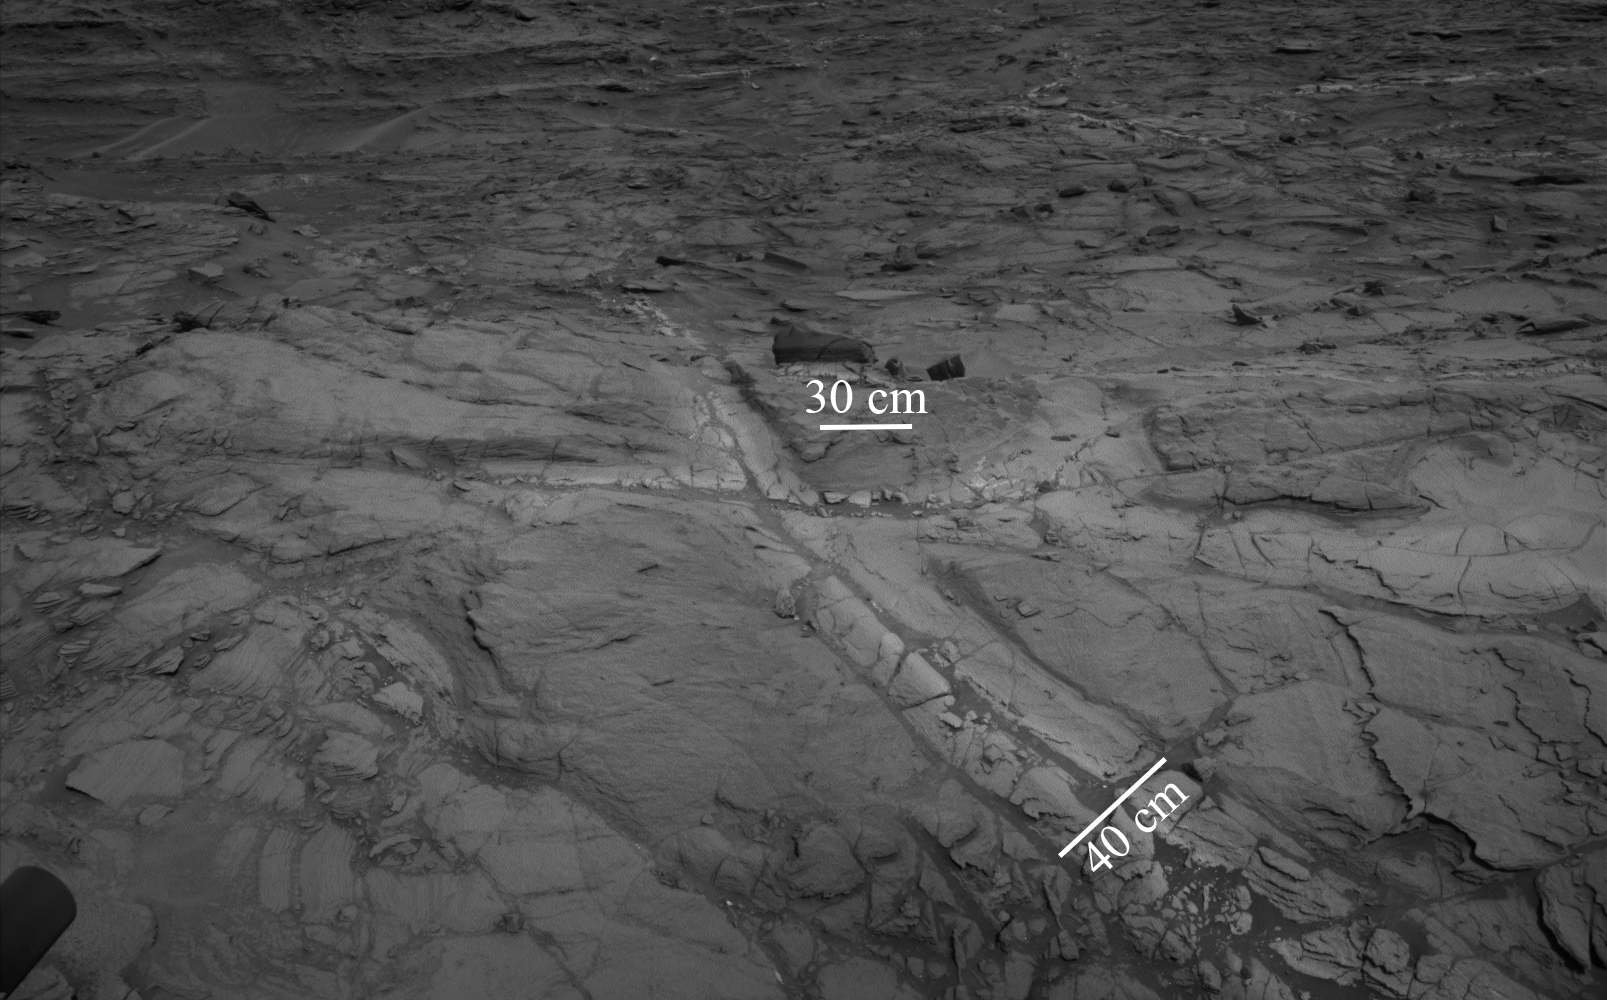

Halos in Martian Sandstone

Pale zones called “halos” border bedrock fractures visible in this 2015 image from NASA’s Curiosity Mars rover which has been darkened (a previously released image can be seen at PIA20268). Measurements overlaid on the image offer a sense of scale for the size of these fractures. The rover team determined that the halos are rich in silica, a clue to the duration of wet environmental conditions long ago. The location is on the lower slope of Mars’ Mount Sharp.

Curiosity’s Navigation Camera (Navcam) acquired the component images of this mosaic on Aug. 23, 2015, during the 1.083rd Martian day, or sol, of the mission. The location is along the rover’s path between “Marias Pass” and “Bridger Basin.” In this region, the rover has found fracture zones to be associated with rock compositions enriched in silica, relative to surrounding bedrock.

NASA’s Jet Propulsion Laboratory, a division of the California Institute of Technology in Pasadena, manages the Curiosity project for NASA’s Science Mission Directorate, Washington. JPL built the rover and Navcam.

Credit: NASA/JPL-Caltech